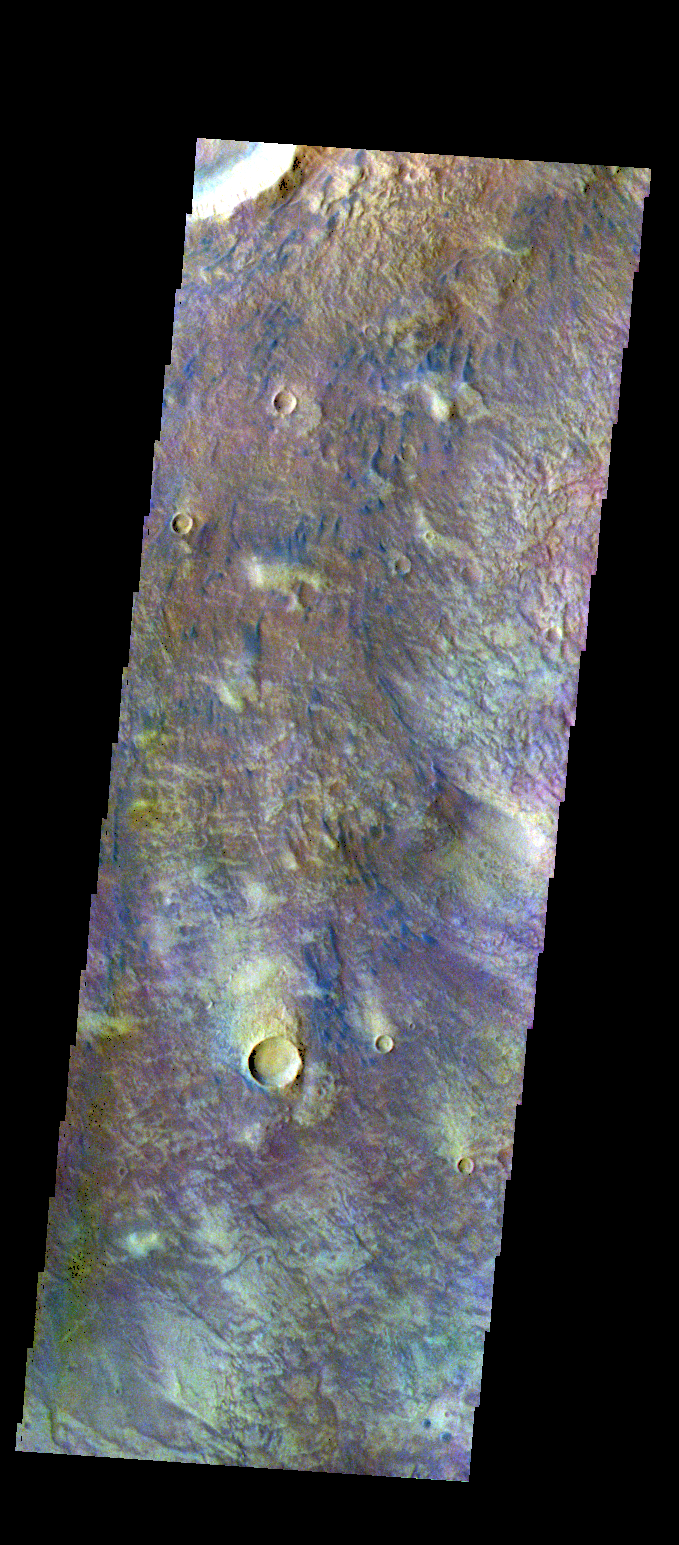

Newton Crater – False Color

The THEMIS VIS camera contains 5 filters. The data from different filters can be combined in multiple ways to create a false color image. These false color images may reveal subtle variations of the surface not easily identified in a single band image. Today’s false color image shows some of the floor of Newton Crater. The small dark bluish features are sand dunes.

Credit: NASA/JPL-Caltech/ASU